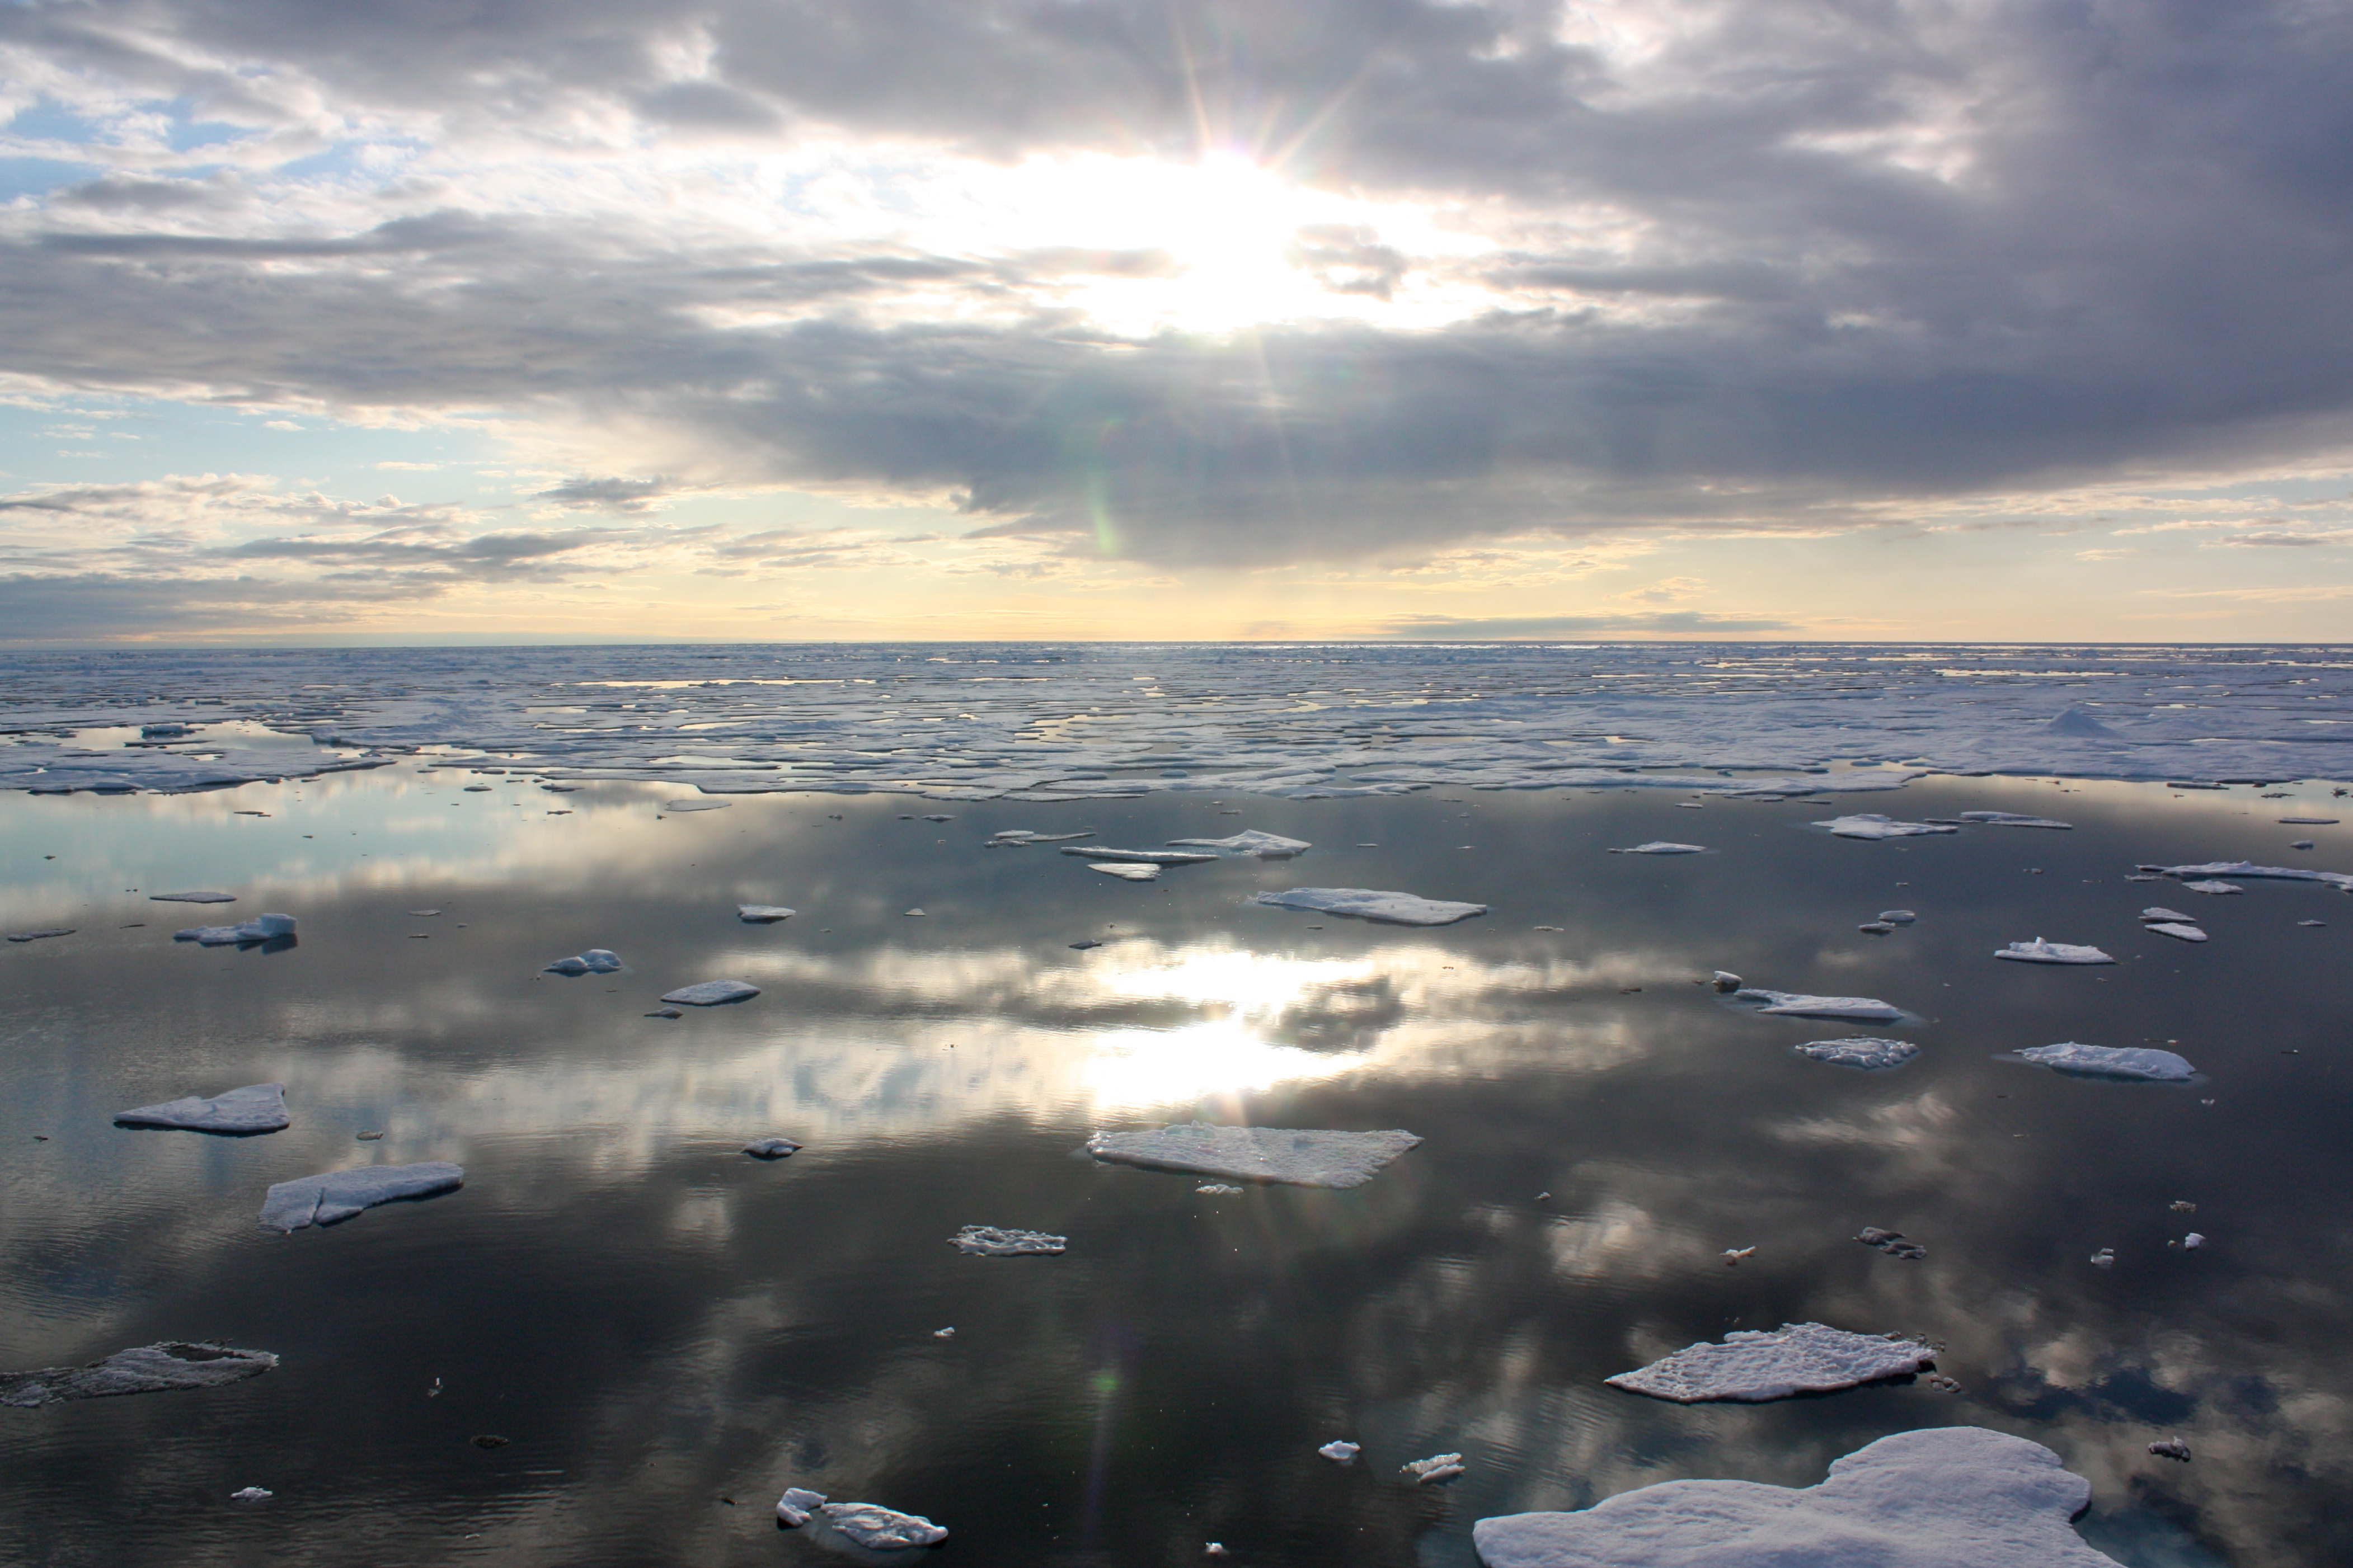

Sea Ice in the Chukchi Sea

The U.S. Coast Guard Cutter Healy encountered only small patches of sea ice in the Chukchi Sea during the final days collecting ocean data for the 2011 ICESCAPE mission. The ICESCAPE mission, or "Impacts of Climate on Ecosystems and Chemistry of the Arctic Pacific Environment," is a NASA shipborne investigation to study how changing conditions in the Arctic affect the ocean's chemistry and ecosystems. The bulk of the research took place in the Beaufort and Chukchi seas in summer 2010 and 2011.

Credit: NASA/Kathryn Hansen